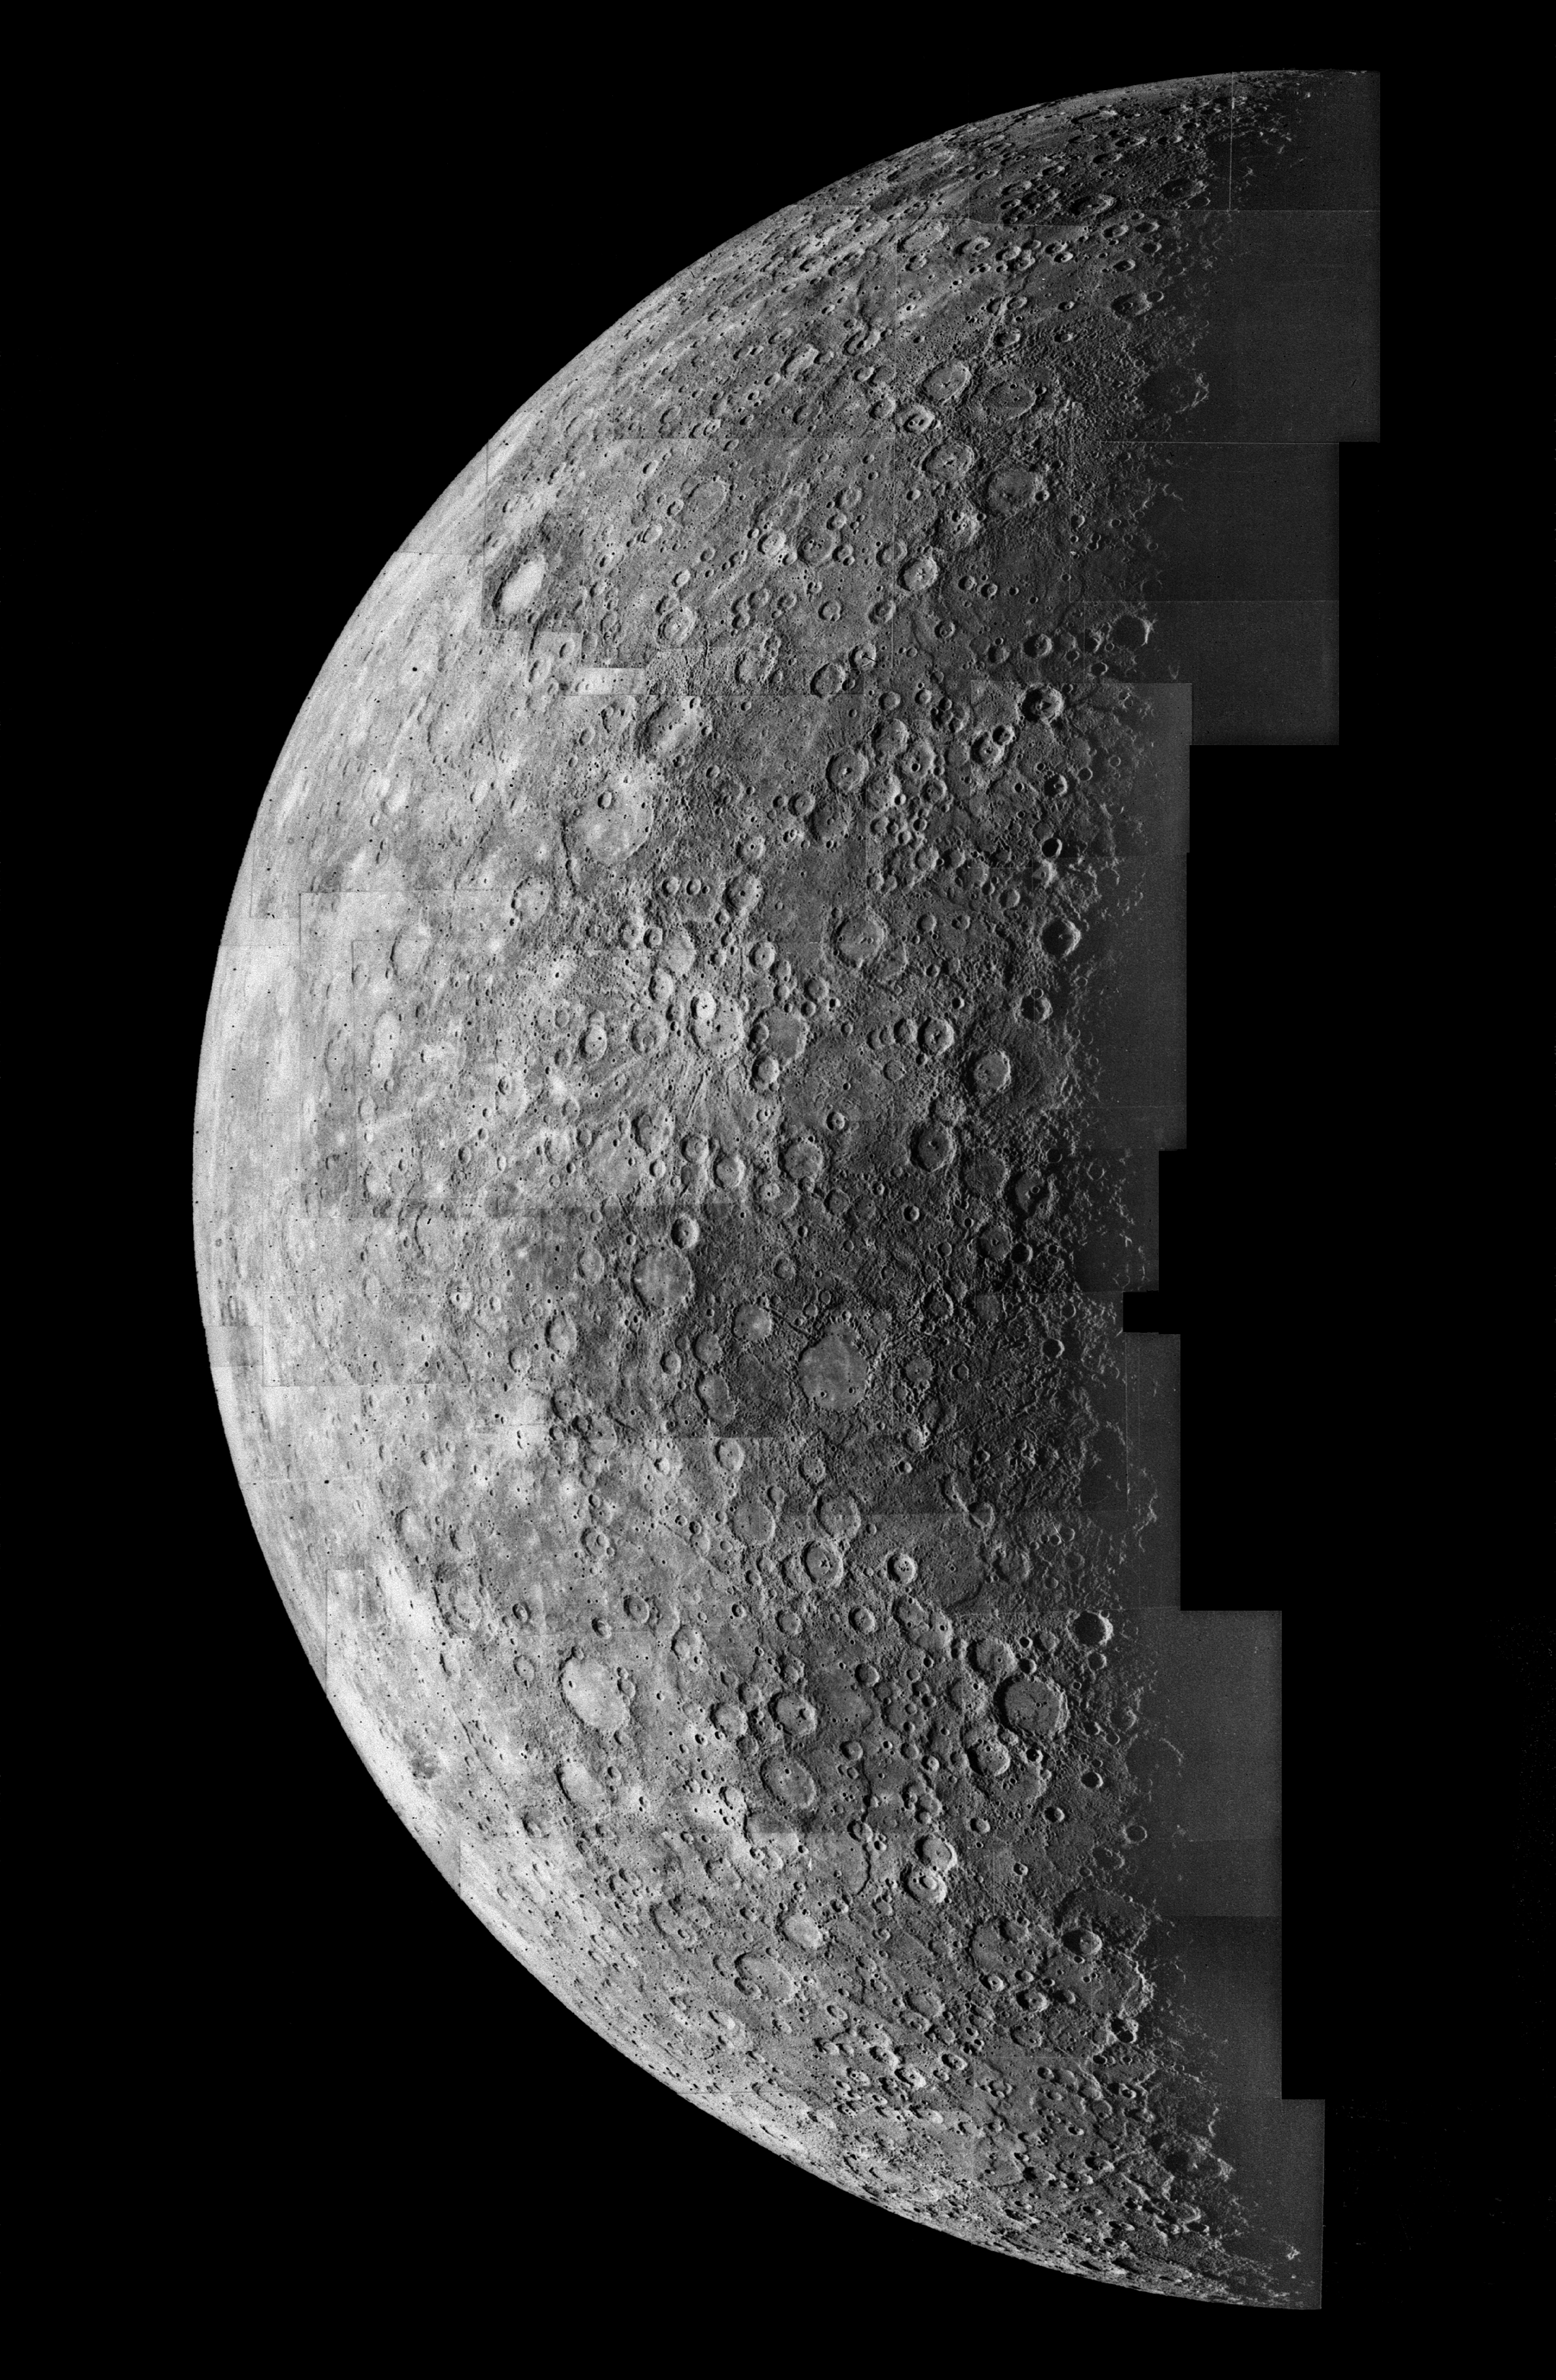

Photomosaic of Mercury – Inbound View

This is a mosaic of images taken of Mercury taken from 125,000 miles away. The tiny, brightly rayed crater (just below center top) was the first recognizable feature on the planet’s surface and was named in memory of astronomer Gerard Kuiper, a Mariner 10 team member.

The Mariner 10 spacecraft was launched in 1974. The spacecraft took images of Venus in February 1974 on the way to three encounters with Mercury in March and September 1974 and March 1975. The spacecraft took more than 7,000 images of Mercury, Venus, the Earth and the Moon during its mission.

The Mariner 10 Mission was managed by the Jet Propulsion Laboratory for NASA’s Office of Space Science in Washington, D.C.

Credit: NASA/JPL